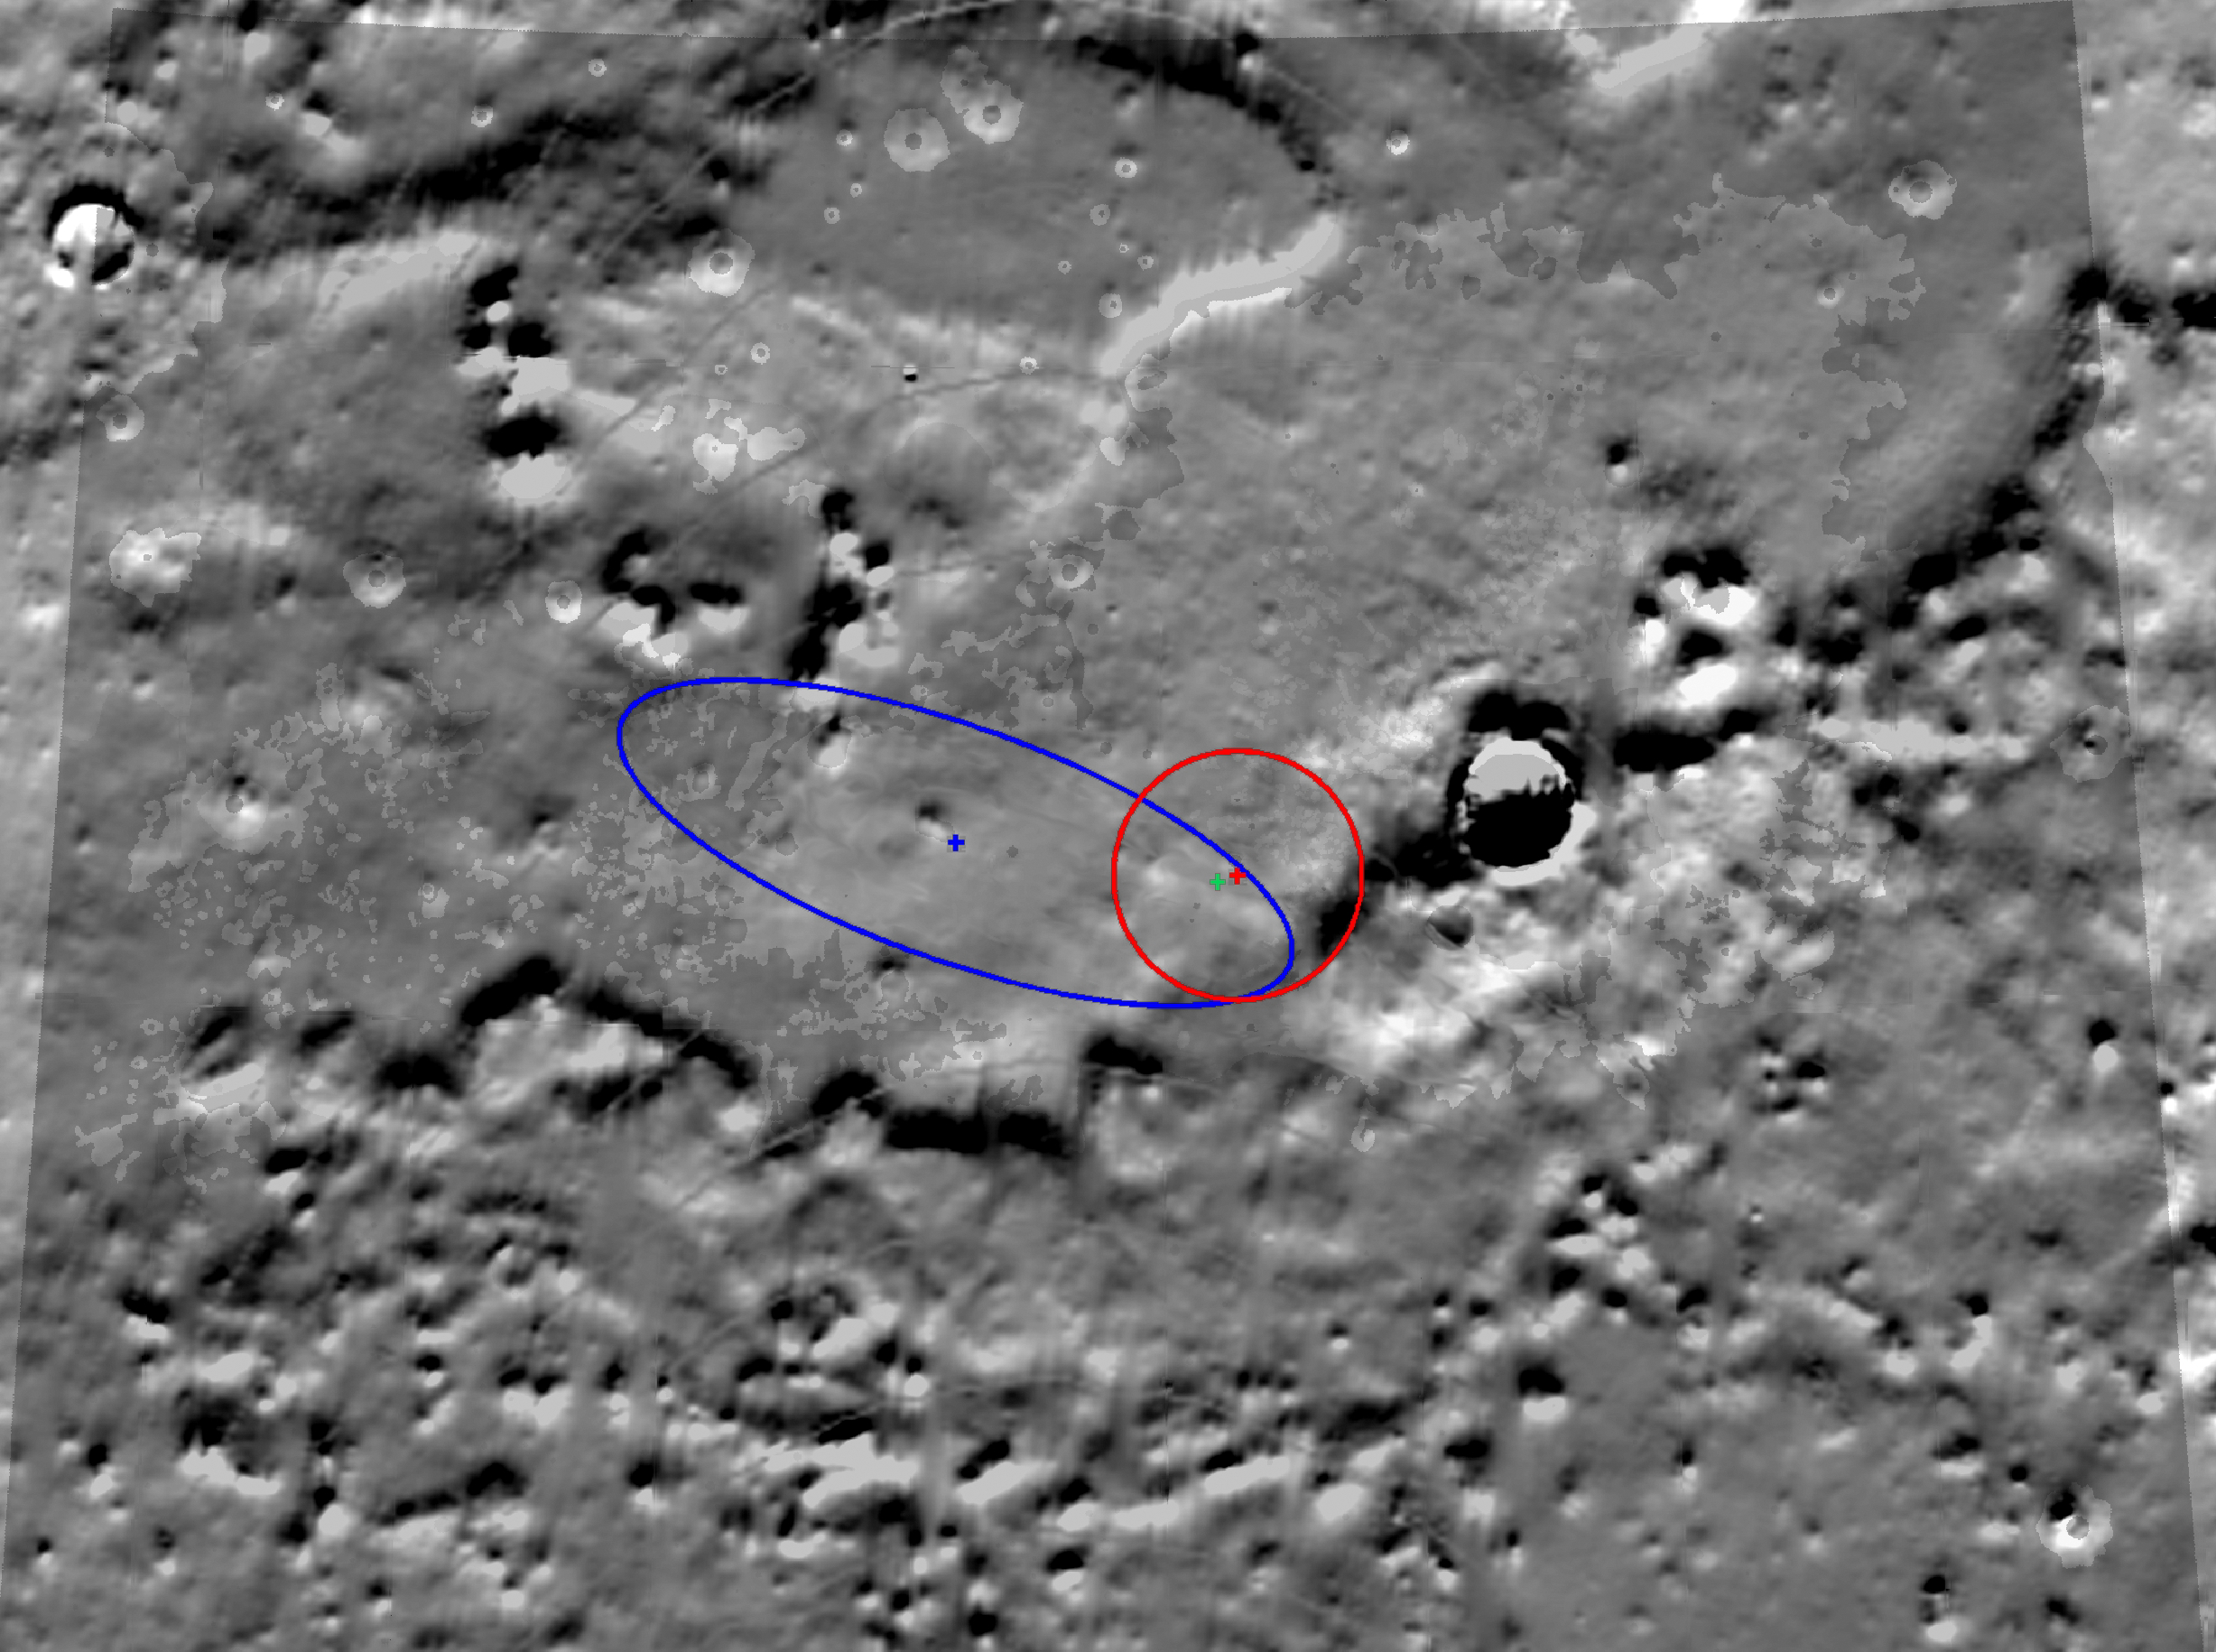

Zeroing In on Phoenix’s Final Destination

This image shows the latest estimate, marked by a green crosshair, of the location of NASA’s Phoenix Mars Lander. Radio communications between Phoenix and spacecraft flying overhead have allowed engineers to narrow the lander’s location to an area about 300 meters (984) long by 100 meters (328 feet) across, or about three football fields long and one football field wide.

During landing, Phoenix traveled across the field of view shown here from the upper left to the lower right. The area outlined in blue represents the area where Phoenix was predicted to land before arriving on Mars. During Phoenix’s descent through the Martian atmosphere to the surface of the Red Planet, continuous measurements of the distance the spacecraft traveled enabled engineers to narrow its location further to the circular area outlined in red.

Using radio signals to home in on Phoenix’s final location is sort of like trying to find a kitten by listening to the sound of its meows. As NASA’s Odyssey spacecraft passes overhead, it receives radio transmissions from the lander. When Odyssey passes overhead again along a slightly different path, it receives new radio signals. With each successive pass, it is able to “fix” the location of Phoenix a little more precisely.

Meanwhile, NASA’s Mars Reconnaissance Orbiter has taken actual images of the spacecraft on the surface, enabling scientists to match the lander’s location to geologic features seen from orbit.

The large crater to the right is “Heimdall crater,” the slopes of which are visible in images of the parachute that lowered Phoenix to the surface, taken by the High Resolution Imaging Science Experiment instrument on the Mars Reconnaissance Orbiter. The map shown here is made up of topography data taken by NASA’s Mars Global Surveyor. It shows exaggerated differences in the height of the terrain.

The Phoenix Mission is led by the University of Arizona, Tucson, on behalf of NASA. Project management of the mission is by NASA’s Jet Propulsion Laboratory, Pasadena, Calif. Spacecraft development is by Lockheed Martin Space Systems, Denver.

Photojournal Note: As planned, the Phoenix lander, which landed May 25, 2008 23:53 UTC, ended communications in November 2008, about six months after landing, when its solar panels ceased operating in the dark Martian winter.

Credit: NASA/JPL-Caltech/University of Arizona